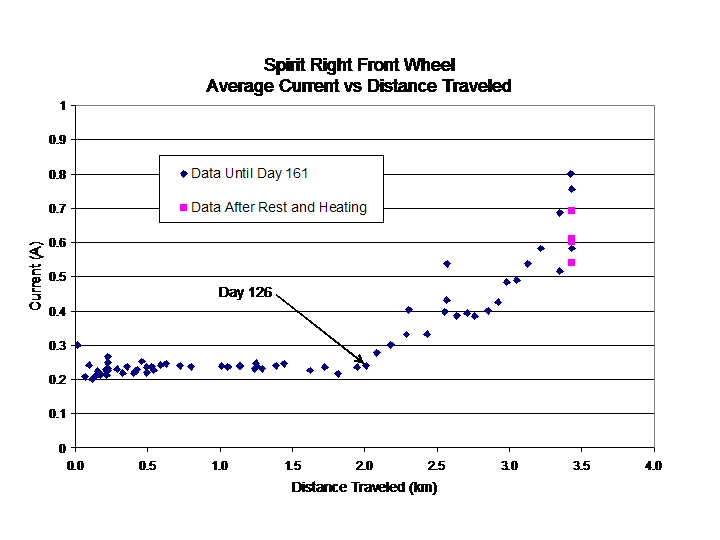

Portrait of an Aging Wheel

This plot maps the increasing amounts of energy needed to spin Spirit’s right front wheel drive, which has been showing signs of age. The wheel has now traveled six times farther than its design life. Since Spirit’s 126th day on Mars, this wheel has required additional electric current to run at normal speeds, as indicated with blue diamonds on this graph. Efforts to improve the situation by redistributing the lubricant in the wheel with heat and rest were only mildly successful (pink squares). To cope with the condition, rover planners have come up with a creative solution: they will drive the rover backwards using five of six wheels. The sixth wheel will be activated only when the terrain demands it.

Credit: NASA/JPL